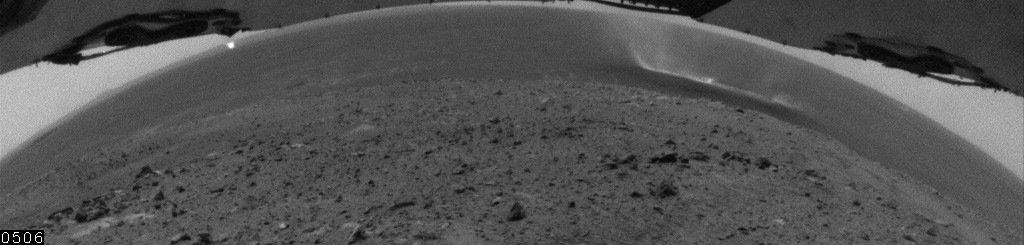

Wide-Angle View of Gusev Dust Devil, Sol 559

This movie clip shows dust devils moving across the plain inside Mars’ Gusev Crater, as seen with a hazard-identification camera on NASA’s Mars Exploration Rover Spirit. The clip consists of consists of frames taken by that camera during a span of 8 minutes, 26 seconds on the rover’s 559th martian day, or sol (July 29, 2005). Contrast has been enhanced for anything in the images that changes from frame to frame, that is, for the dust moved by wind.

Spirit began seeing dust devil activity around the beginning of Mars’ spring season. Activity increased as spring continued, but fell off again for about two weeks during a dust storm. As the dust storm faded away, dust devil activity came back. In the mid-afternoons as the summer solstice approached, dust devils were a very common occurrence on the floor of Gusev crater. The early-spring dust devils tended to move southwest-to-northeast, across the dust devil streaks in Gusev seen from orbit. Increasingly as the season progresses, the dust devils are seen moving northwest-to-southeast, in the same direction as the streaks. Scientists are watching for the big dust devils that leave those streaks.

Credit: NASA/JPL/Texas A&M